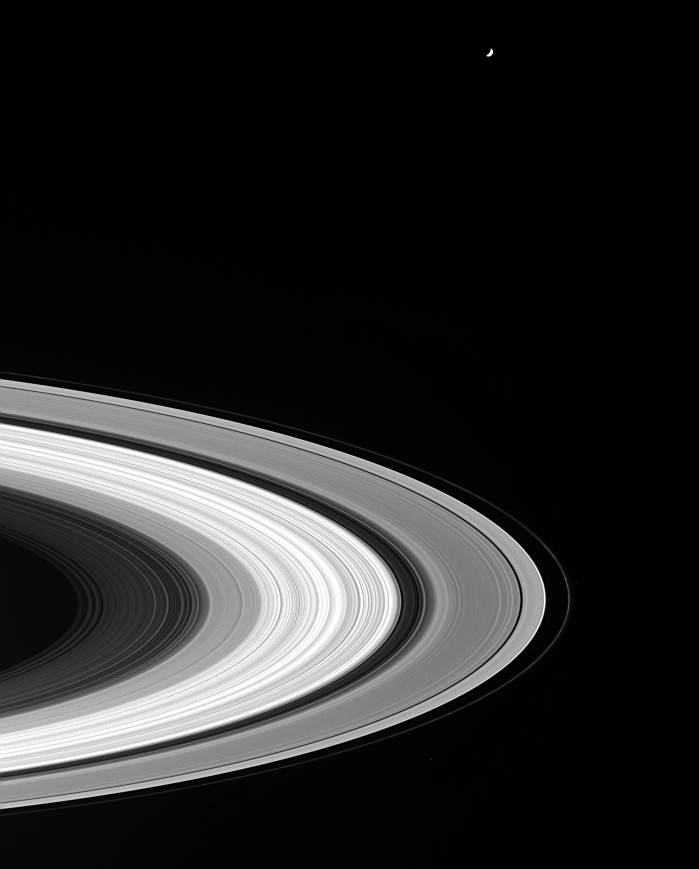

Rings from Afar

Even from afar, Cassini’s cameras reveal a tremendous amount of detail in the planet’s rings. The punctuated detail in the C ring, the bright fine structure in the B ring, the dark bands within the Cassini Division, the bland nature of the outermost A ring, as well as knots in the twisted F ring, are all visible. The moon Tethys (1,060 kilometers, or 659 miles, across) hovers beyond the rings at the top.

This image was taken from beneath the ring plane in visible green light with the Cassini spacecraft wide angle camera on Nov. 1, 2004, at a distance of approximately 2.2 million kilometers (1.4 million miles) from Saturn. The image scale is 129 kilometers (80 miles) per pixel. This image has been slightly contrast-enhanced to aid visibility.

The Cassini-Huygens mission is a cooperative project of NASA, the European Space Agency and the Italian Space Agency. The Jet Propulsion Laboratory, a division of the California Institute of Technology in Pasadena, manages the mission for NASA’s Science Mission Directorate, Washington, D.C. The Cassini orbiter and its two onboard cameras were designed, developed and assembled at JPL. The imaging team is based at the Space Science Institute, Boulder, Colo.

Credit: NASA/JPL/Space Science Institute